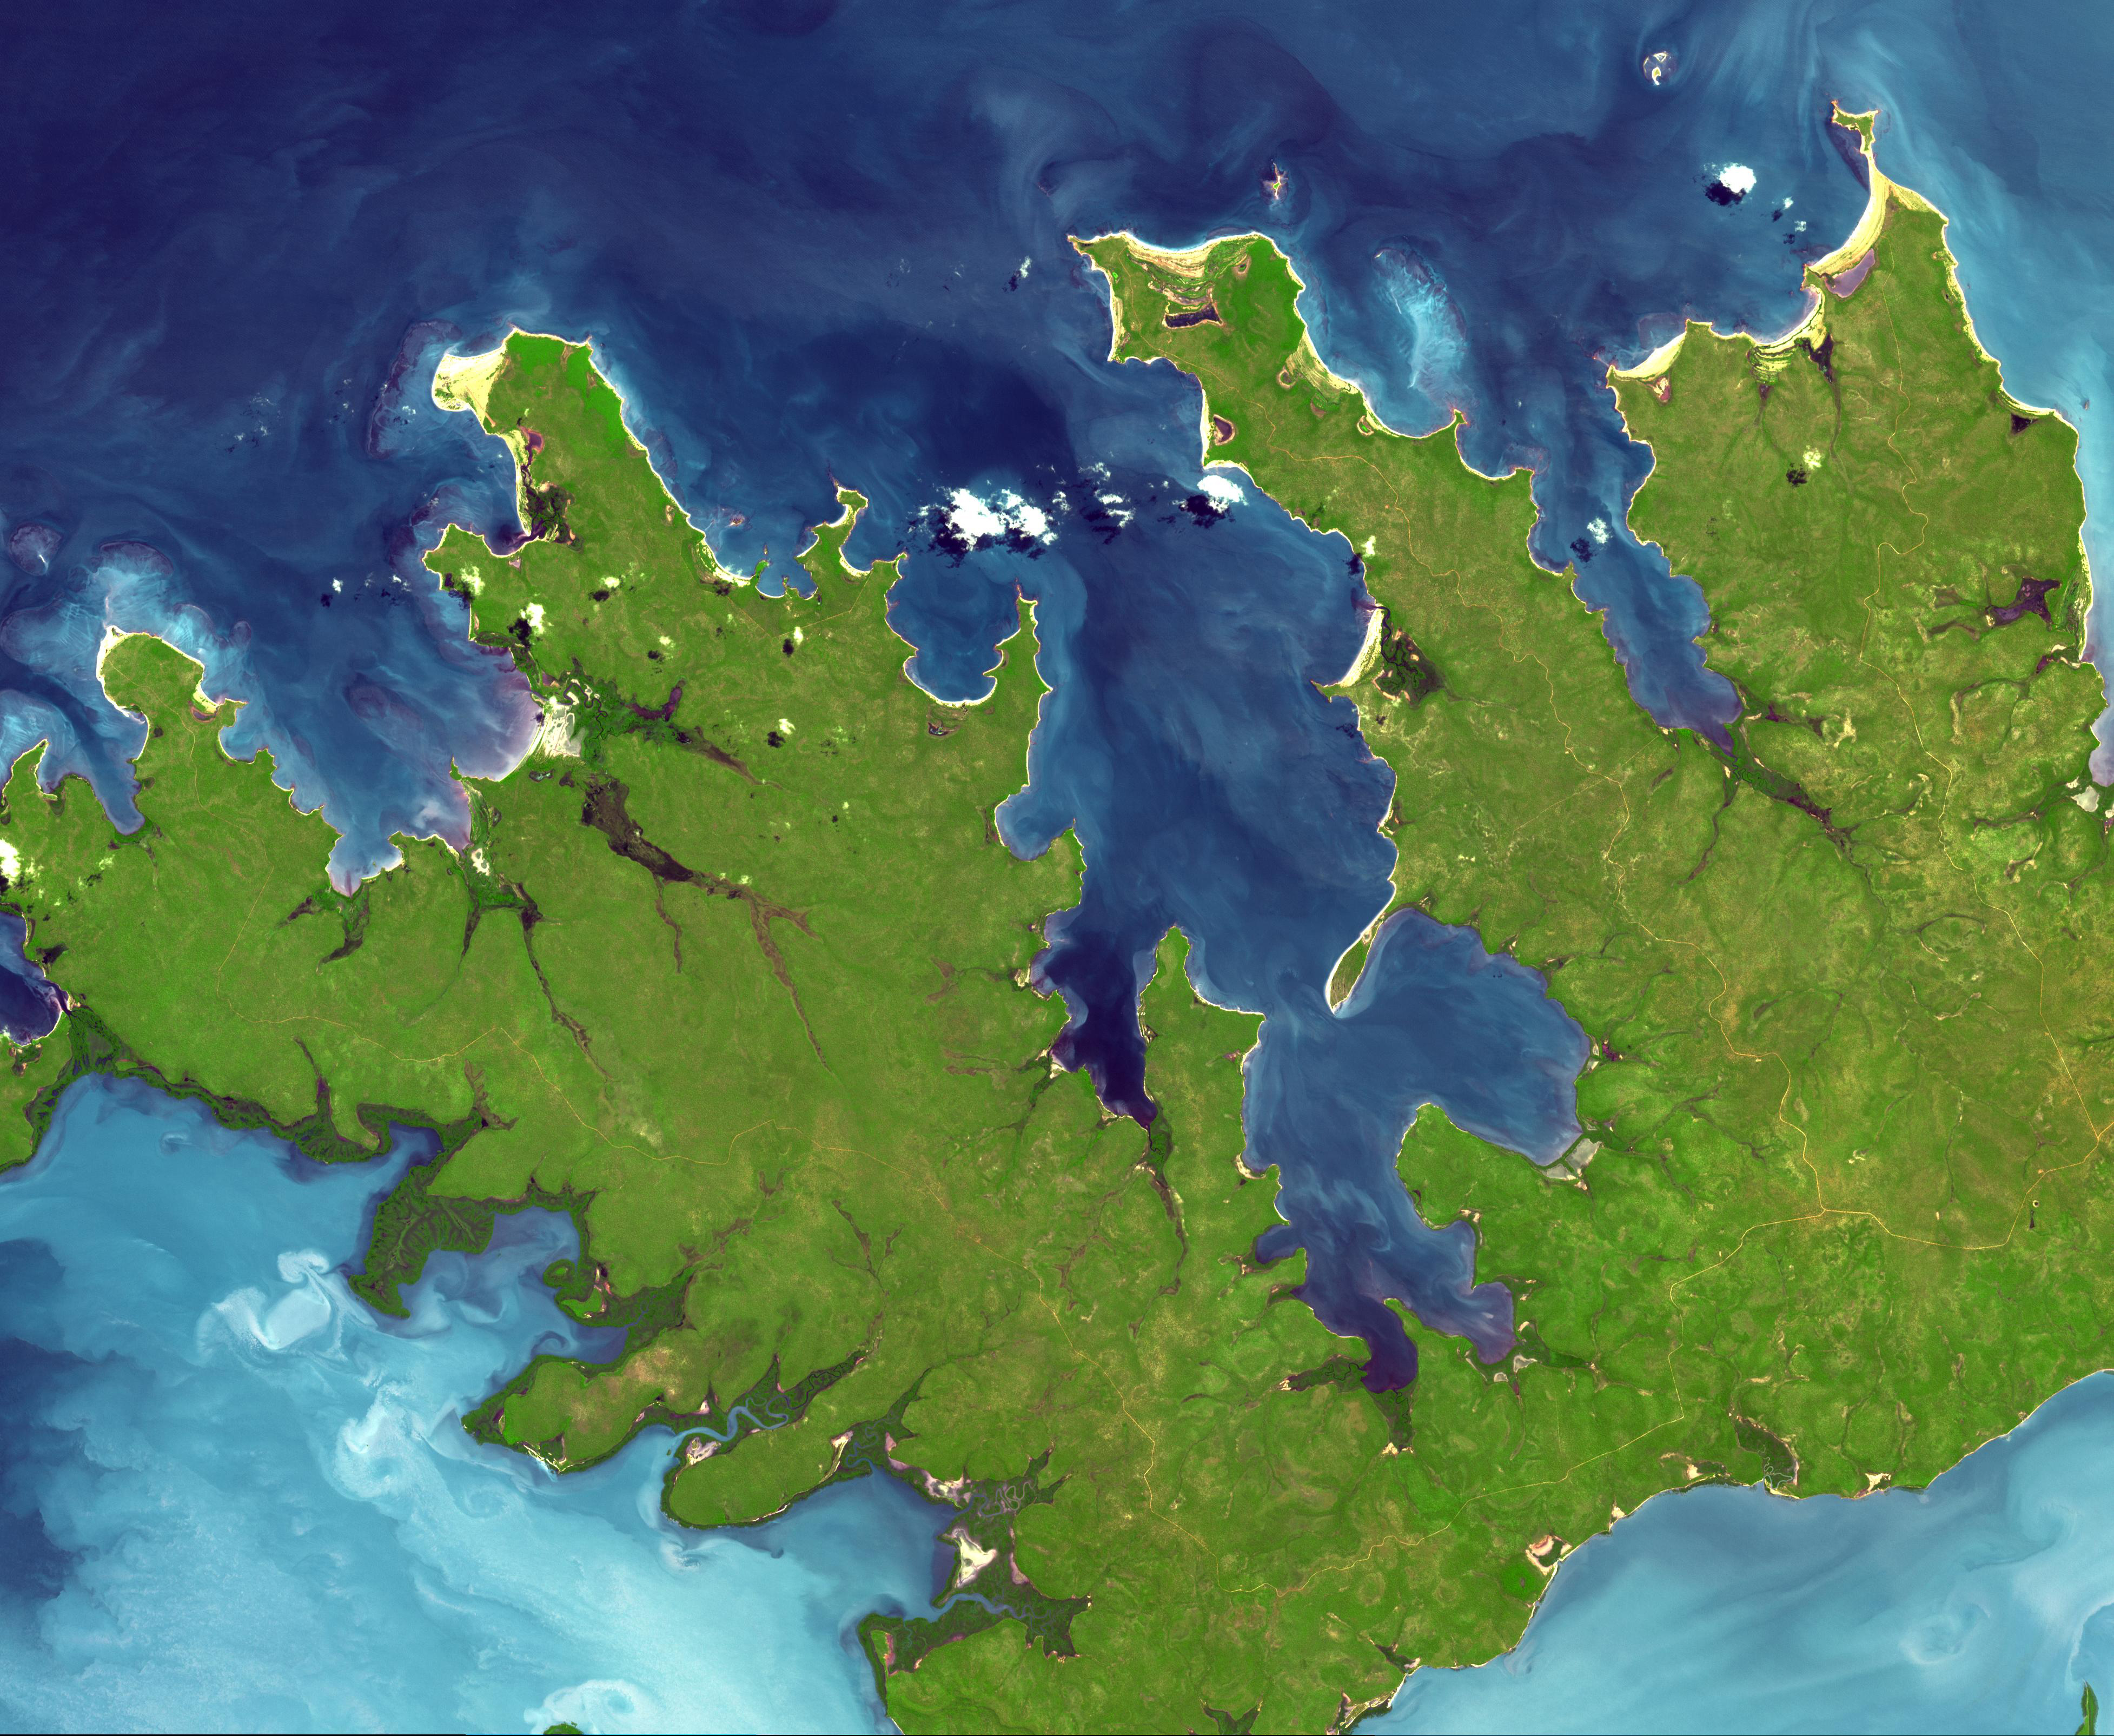

Garig Gunak Barlu National Park, Australia

At the northern tip of Northern Territory, Australia, the Garig Gunak Barlu National Park spans the entire Cobourg Peninsula. Nearly the whole peninsula is Aboriginal land, and the park is managed as a sanctuary under the direction of traditional Aboriginal landowners. The first wetlands to be declared “Wetlands of International Importance” by the Ramsar Convention on Wetlands International Treaty are located in this park. The image was acquired April 12, 2016, covers an area of 48.2 by 58.6 km, and is located at 11.3 degrees south, 132.2 degrees east.

With its 14 spectral bands from the visible to the thermal infrared wavelength region and its high spatial resolution of about 50 to 300 feet (15 to 90 meters), ASTER images Earth to map and monitor the changing surface of our planet. ASTER is one of five Earth-observing instruments launched Dec. 18, 1999, on Terra. The instrument was built by Japan’s Ministry of Economy, Trade and Industry. A joint U.S./Japan science team is responsible for validation and calibration of the instrument and data products.

The broad spectral coverage and high spectral resolution of ASTER provides scientists in numerous disciplines with critical information for surface mapping and monitoring of dynamic conditions and temporal change. Example applications are monitoring glacial advances and retreats; monitoring potentially active volcanoes; identifying crop stress; determining cloud morphology and physical properties; wetlands evaluation; thermal pollution monitoring; coral reef degradation; surface temperature mapping of soils and geology; and measuring surface heat balance.

The U.S. science team is located at NASA’s Jet Propulsion Laboratory in Pasadena, Calif. The Terra mission is part of NASA’s Science Mission Directorate, Washington.

Credit: NASA/METI/AIST/Japan Space Systems, and U.S./Japan ASTER Science Team